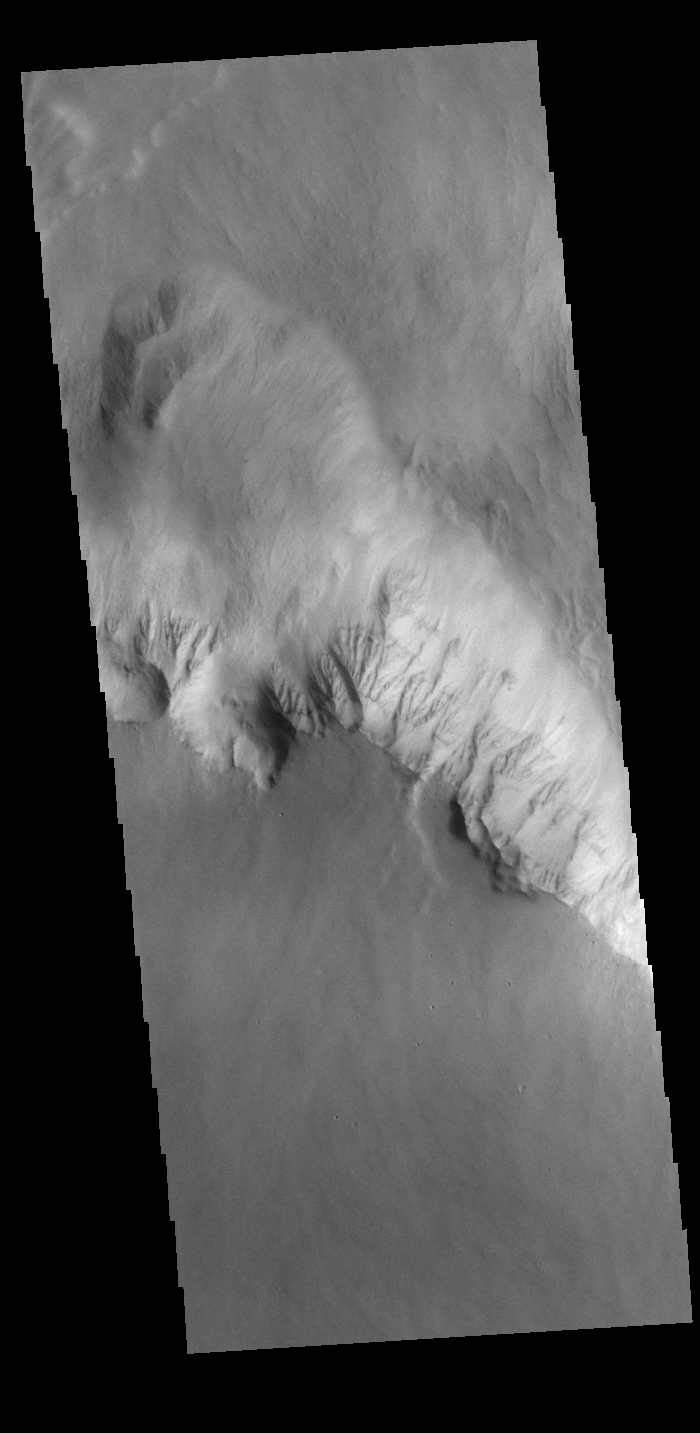

Olympus Rupes

Olympus Rupes is the name of the large escarpment surrounding Olympus Mons. The escarpment is a cliff where there is a large elevation change over a short distance. The elevation change from the lower volcanic plains to the volcano flank is up to 8km (5 miles), almost the height of Mount Everest. This VIS image is located along the northern margin of Olympus Mons, the largest Martian volcano.

Credit: NASA/JPL-Caltech/ASU